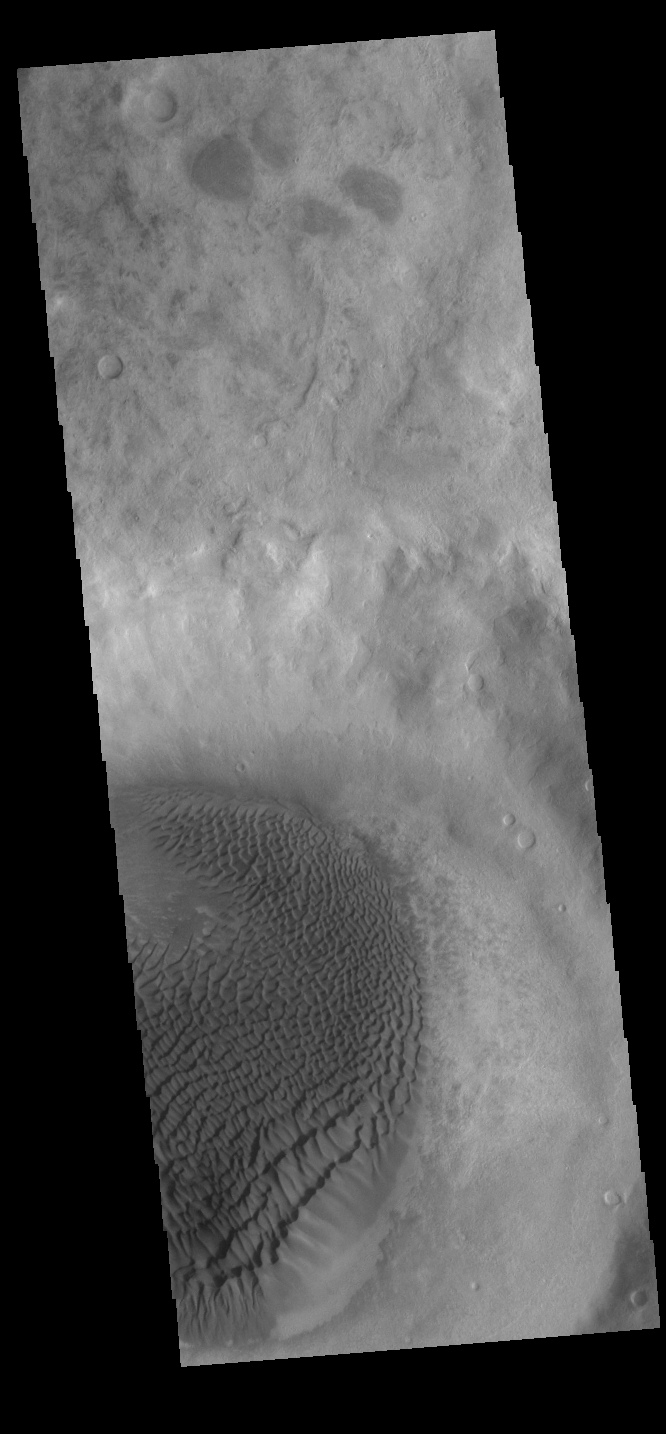

Crater Dunes

This VIS image shows a portion of a sand sheet with surface dune forms on the floor of an unnamed crater in Noachis Terra.

Credit: NASA/JPL-Caltech/ASU